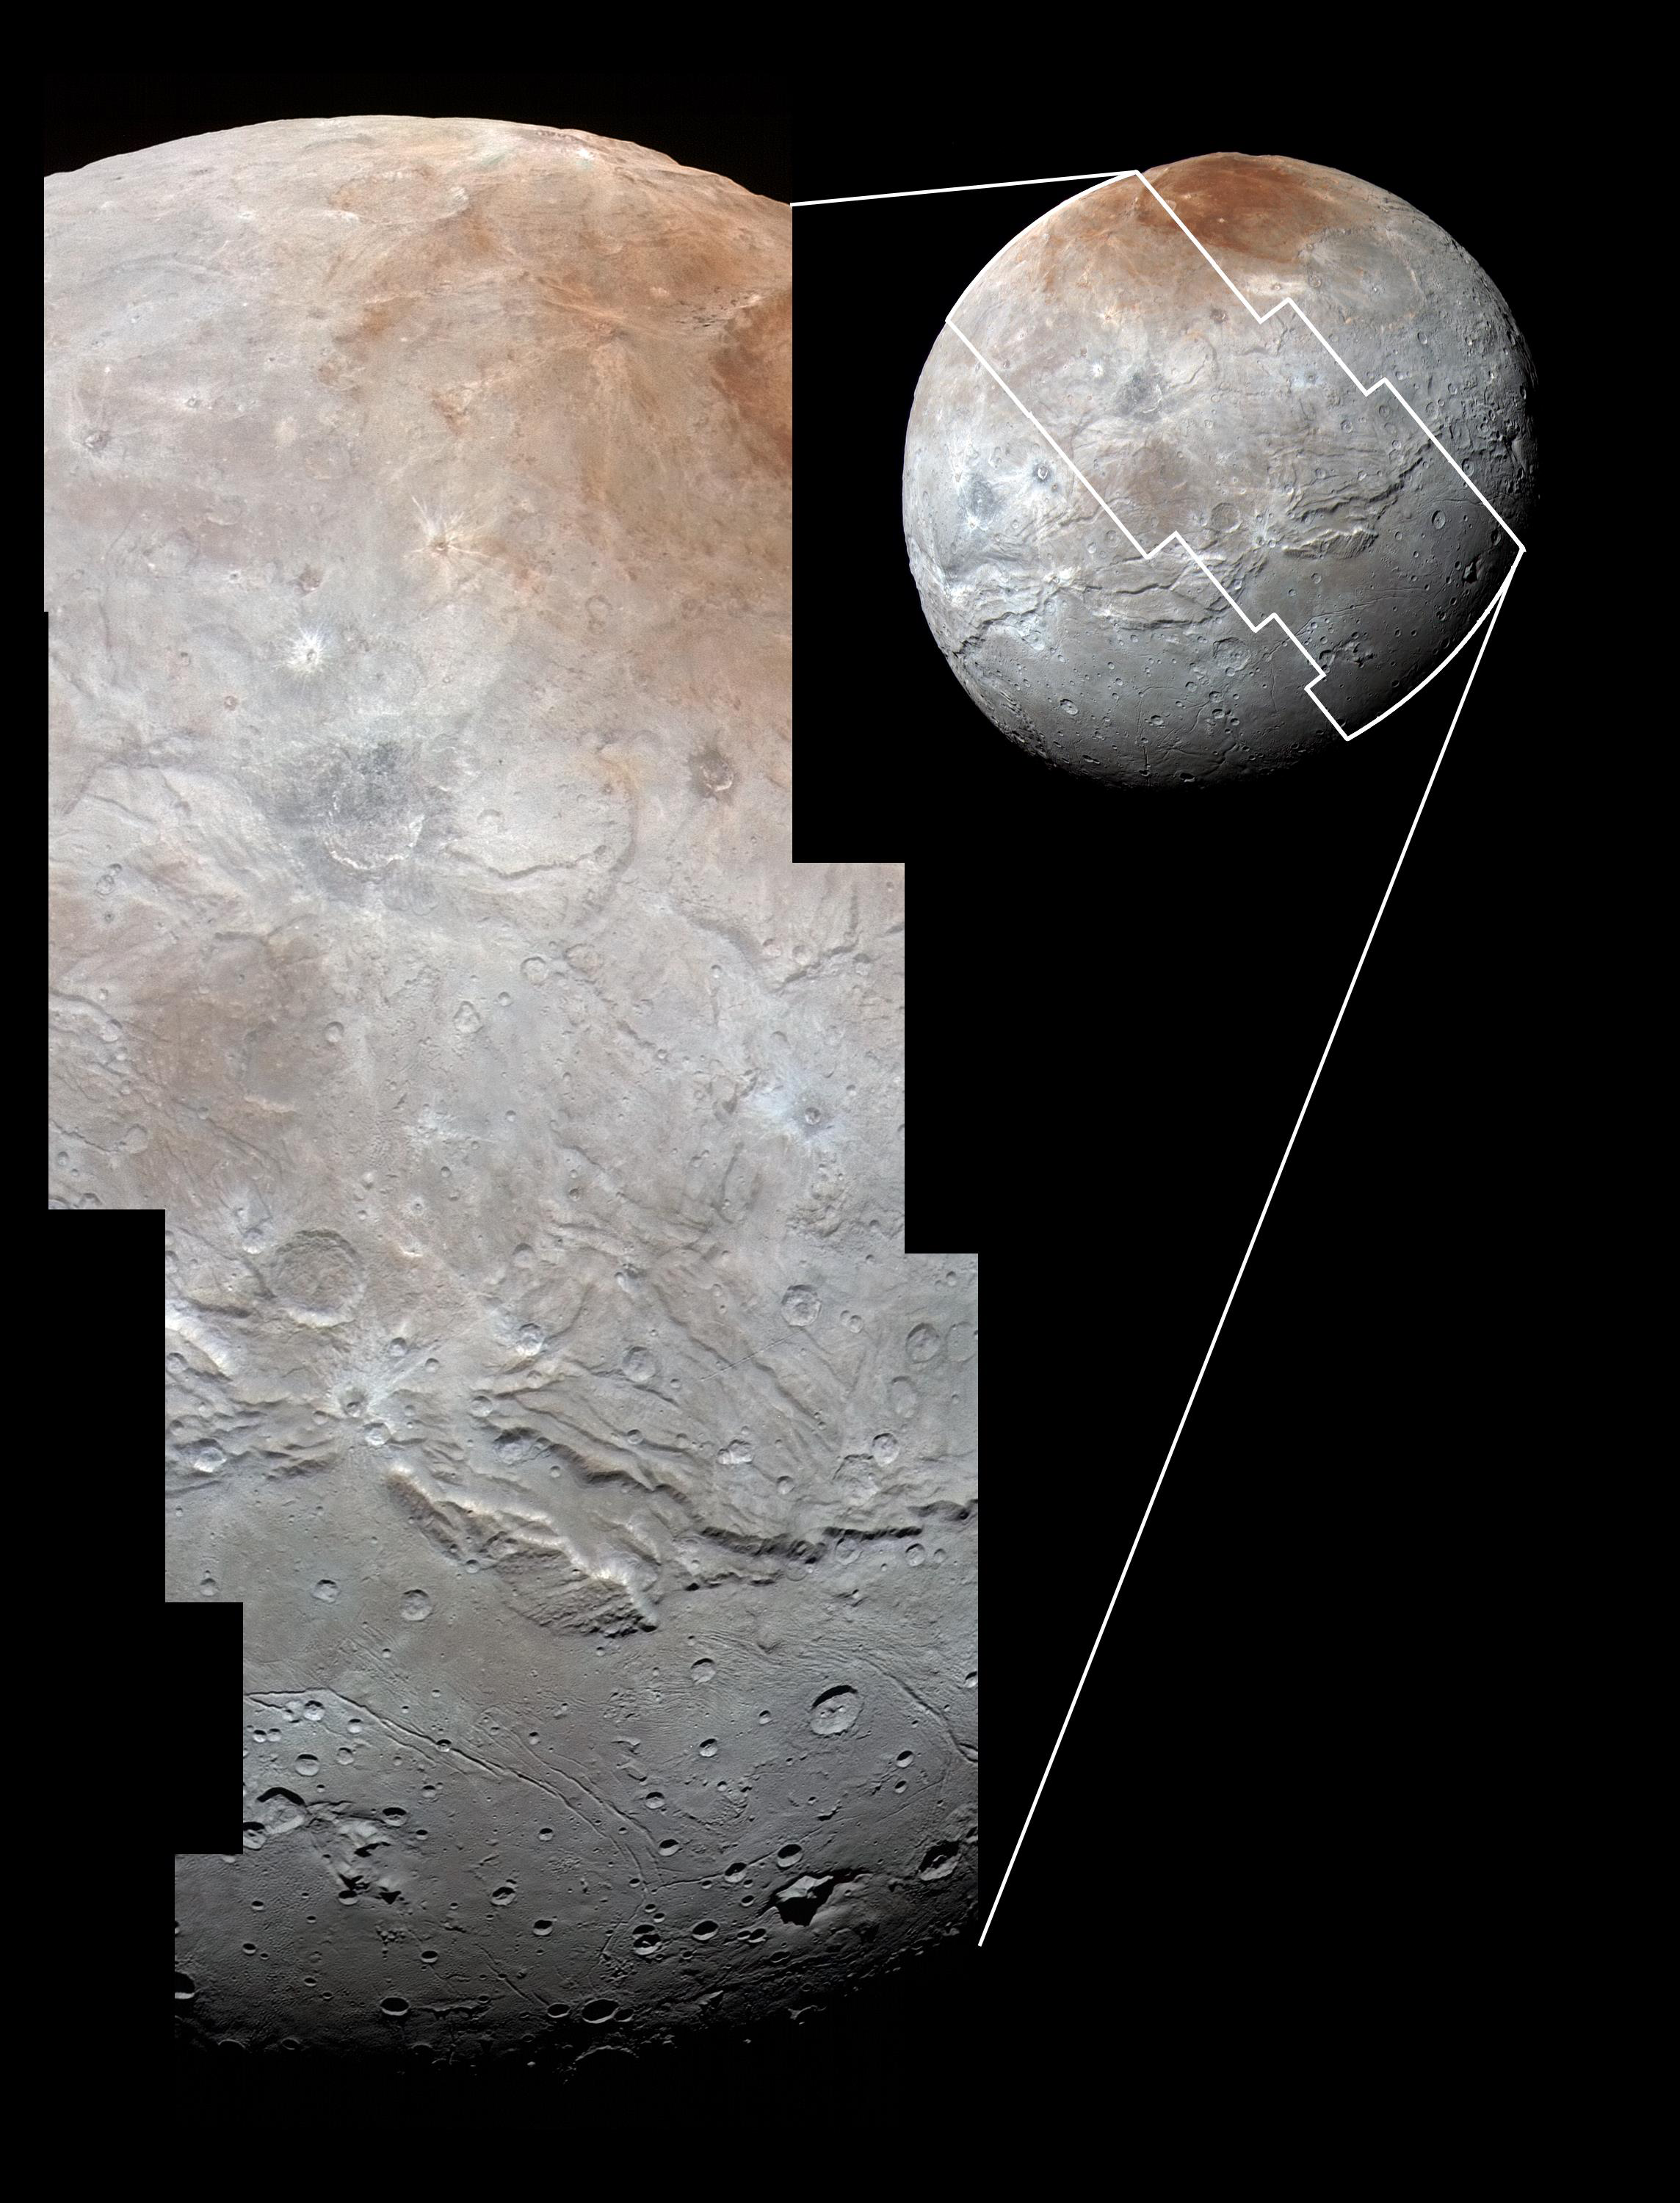

Charon in Detail

High-resolution images of Charon were taken by the Long Range Reconnaissance Imager (LORRI) on NASA’s New Horizons spacecraft, shortly before closest approach on July 14, 2015, and overlaid with enhanced color from the Ralph/Multispectral Visual Imaging Camera (MVIC). Charon’s cratered uplands at the top are broken by series of canyons, and replaced on the bottom by the rolling plains of the informally named Vulcan Planum. The scene covers Charon’s width of 754 miles (1,214 kilometers) and resolves details as small as 0.5 miles (0.8 kilometers).

The Johns Hopkins University Applied Physics Laboratory in Laurel, Maryland, designed, built, and operates the New Horizons spacecraft, and manages the mission for NASA’s Science Mission Directorate. The Southwest Research Institute, based in San Antonio, leads the science team, payload operations and encounter science planning. New Horizons is part of the New Frontiers Program managed by NASA’s Marshall Space Flight Center in Huntsville, Alabama.

Credit: NASA/Johns Hopkins University Applied Physics Laboratory/Southwest Research Institute